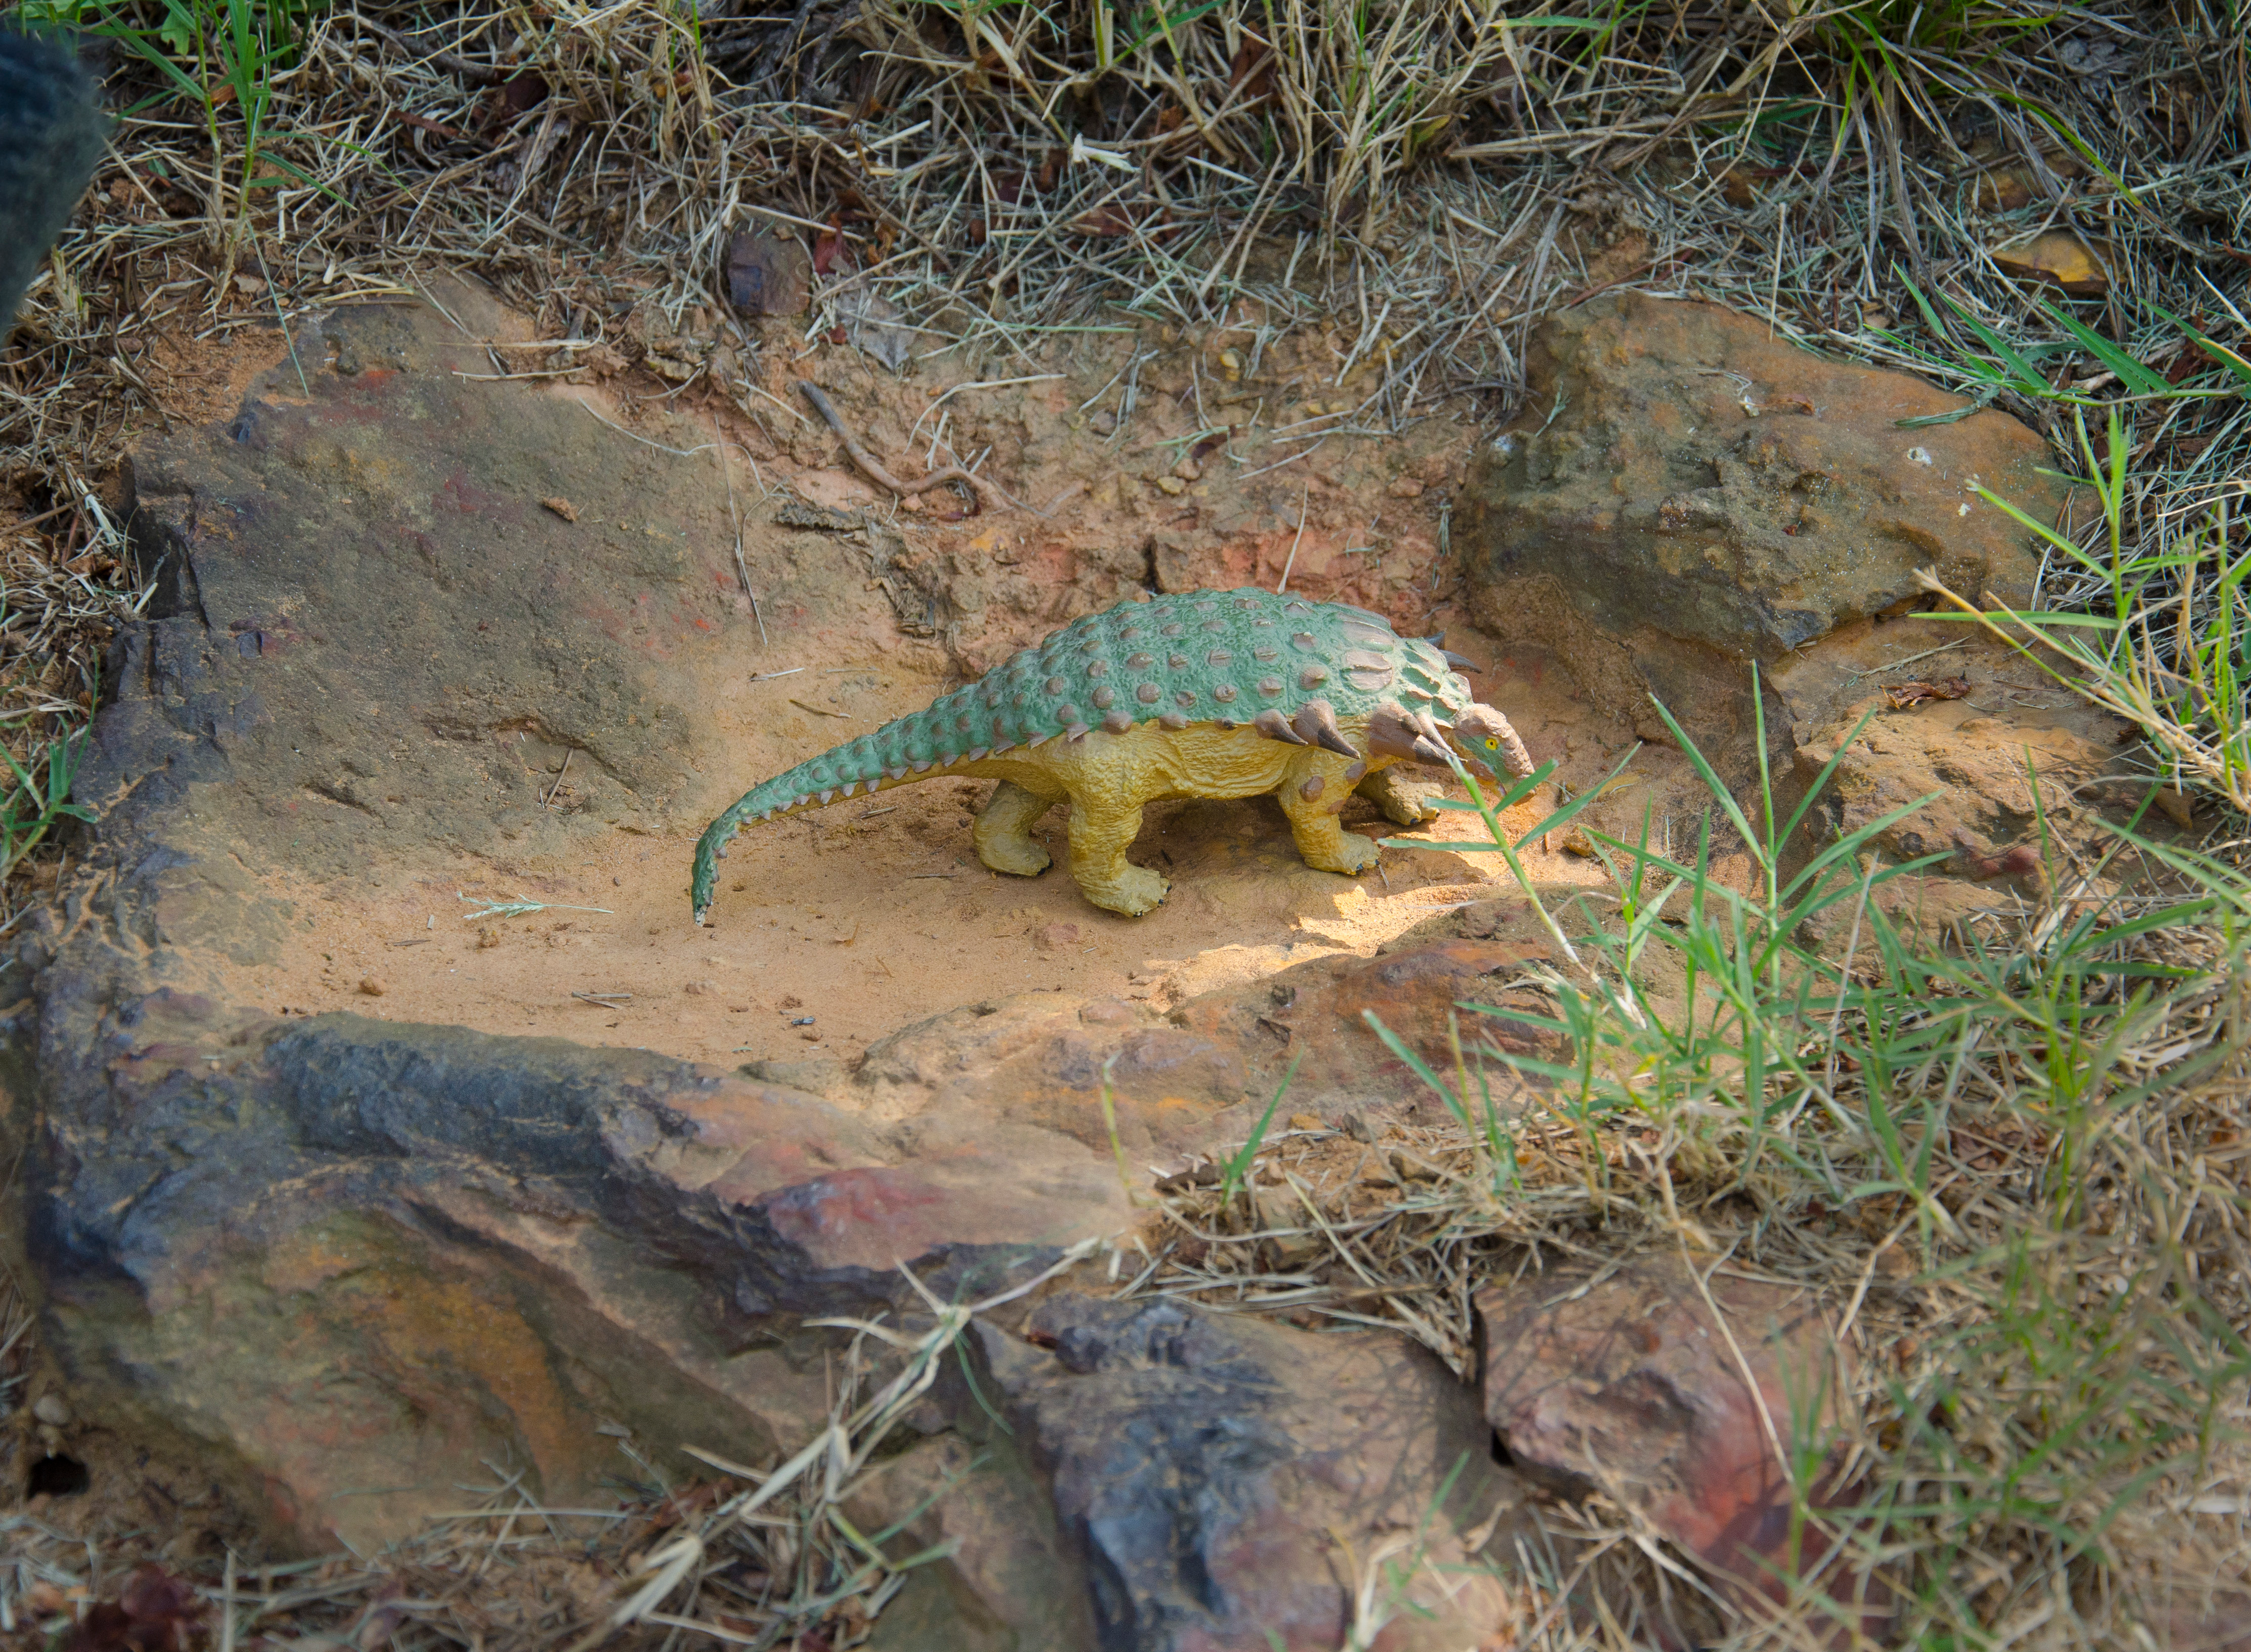

Cretaceous Footprints Found on Goddard Campus

About 110 million light years away, the bright, barred spiral galaxy NGC3259 was just forming stars in dark bands of dust and gas. On Earth, a plant-eating dinosaur left footprints in the Cretaceous mud of what would later become the grounds of NASA’s Goddard Space Flight Center in Greenbelt, Md. A model of a Nodosaur dinosaur sits inside what is believed to be the fossil of a Nodosaur footprint. The footprint was found by Ray Stanford a local dinosaur hunter.

Credit: NASA/Goddard/Rebecca Roth